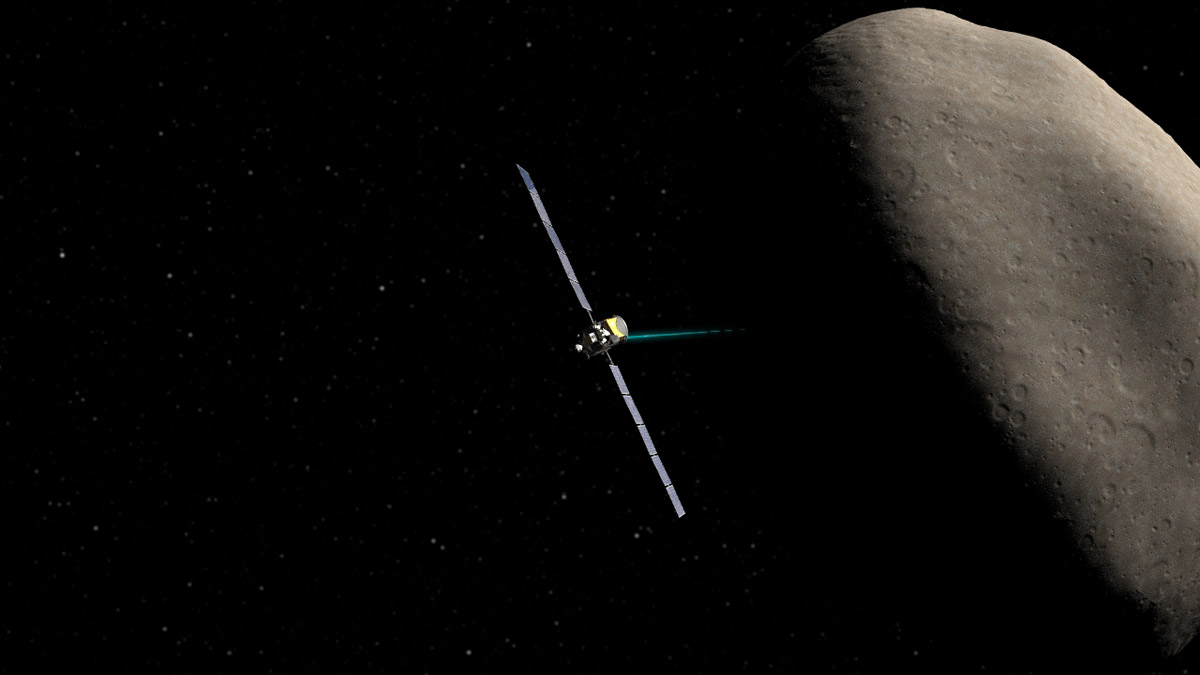

Dawn Spacecraft Orbiting Ceres (Artist’s Concept)

Artist’s concept of the Dawn spacecraft orbiting Ceres.

Dawn, part of NASA’s Discovery Program of competitively selected missions, was launched in 2007 to orbit the large asteroid Vesta and the dwarf planet Ceres. The two bodies have very different properties from each other. By observing them both with the same set of instruments, Dawn will probe the early solar system and specify the properties of each body.

The Dawn mission to Vesta and Ceres is managed by JPL, a division of the California Institute of Technology in Pasadena, for NASA’s Science Mission Directorate, Washington. The University of California, Los Angeles, is responsible for overall Dawn mission science. Other scientific partners include Planetary Science Institute, Tucson, Ariz.; Max Planck Institute for Solar System Research, Katlenburg-Lindau, Germany; DLR Institute for Planetary Research, Berlin; Italian National Institute for Astrophysics, Rome; and the Italian Space Agency. Orbital Sciences Corporation of Dulles, Va., designed and built the Dawn spacecraft.

Credit: NASA/JPL